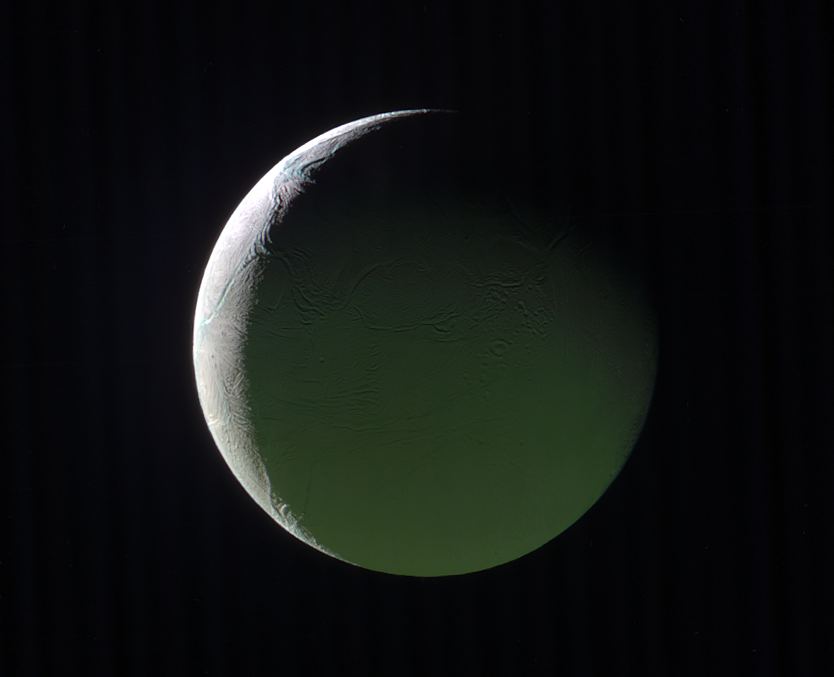

Phantom Limb

The brightly lit limb of a crescent Enceladus looks ethereal against the blackness of space. The rest of the moon, lit by light reflected from Saturn, presents a ghostly appearance.

Enceladus (313 miles or 504 kilometers across) is back-lit in this image, as is apparent by the thin crescent. However, the Sun-Enceladus-spacecraft (or phase) angle, at 141 degrees, is too low to make the moon’s famous plumes easily visible.

This view looks toward the Saturn-facing hemisphere of Enceladus. North on Enceladus is up. The above image is a composite of images taken with the Cassini spacecraft narrow-angle camera on March 29, 2017 using filters that allow infrared, green, and ultraviolet light. The image filter centered on 930 nm (IR) was is red in this image, the image filter centered on the green is green, and the image filter centered on 338 nm (UV) is blue.

The view was obtained at a distance of approximately 110,000 miles (180,000 kilometers) from Enceladus. Image scale is 0.6 miles (1 kilometer) per pixel.

The Cassini spacecraft ended its mission on Sept. 15, 2017.

The Cassini mission is a cooperative project of NASA, ESA (the European Space Agency) and the Italian Space Agency. The Jet Propulsion Laboratory, a division of Caltech in Pasadena, manages the mission for NASA’s Science Mission Directorate, Washington. The Cassini orbiter and its two onboard cameras were designed, developed and assembled at JPL. The imaging operations center is based at the Space Science Institute in Boulder, Colorado..

Credit: NASA/JPL-Caltech/Space Science Institute